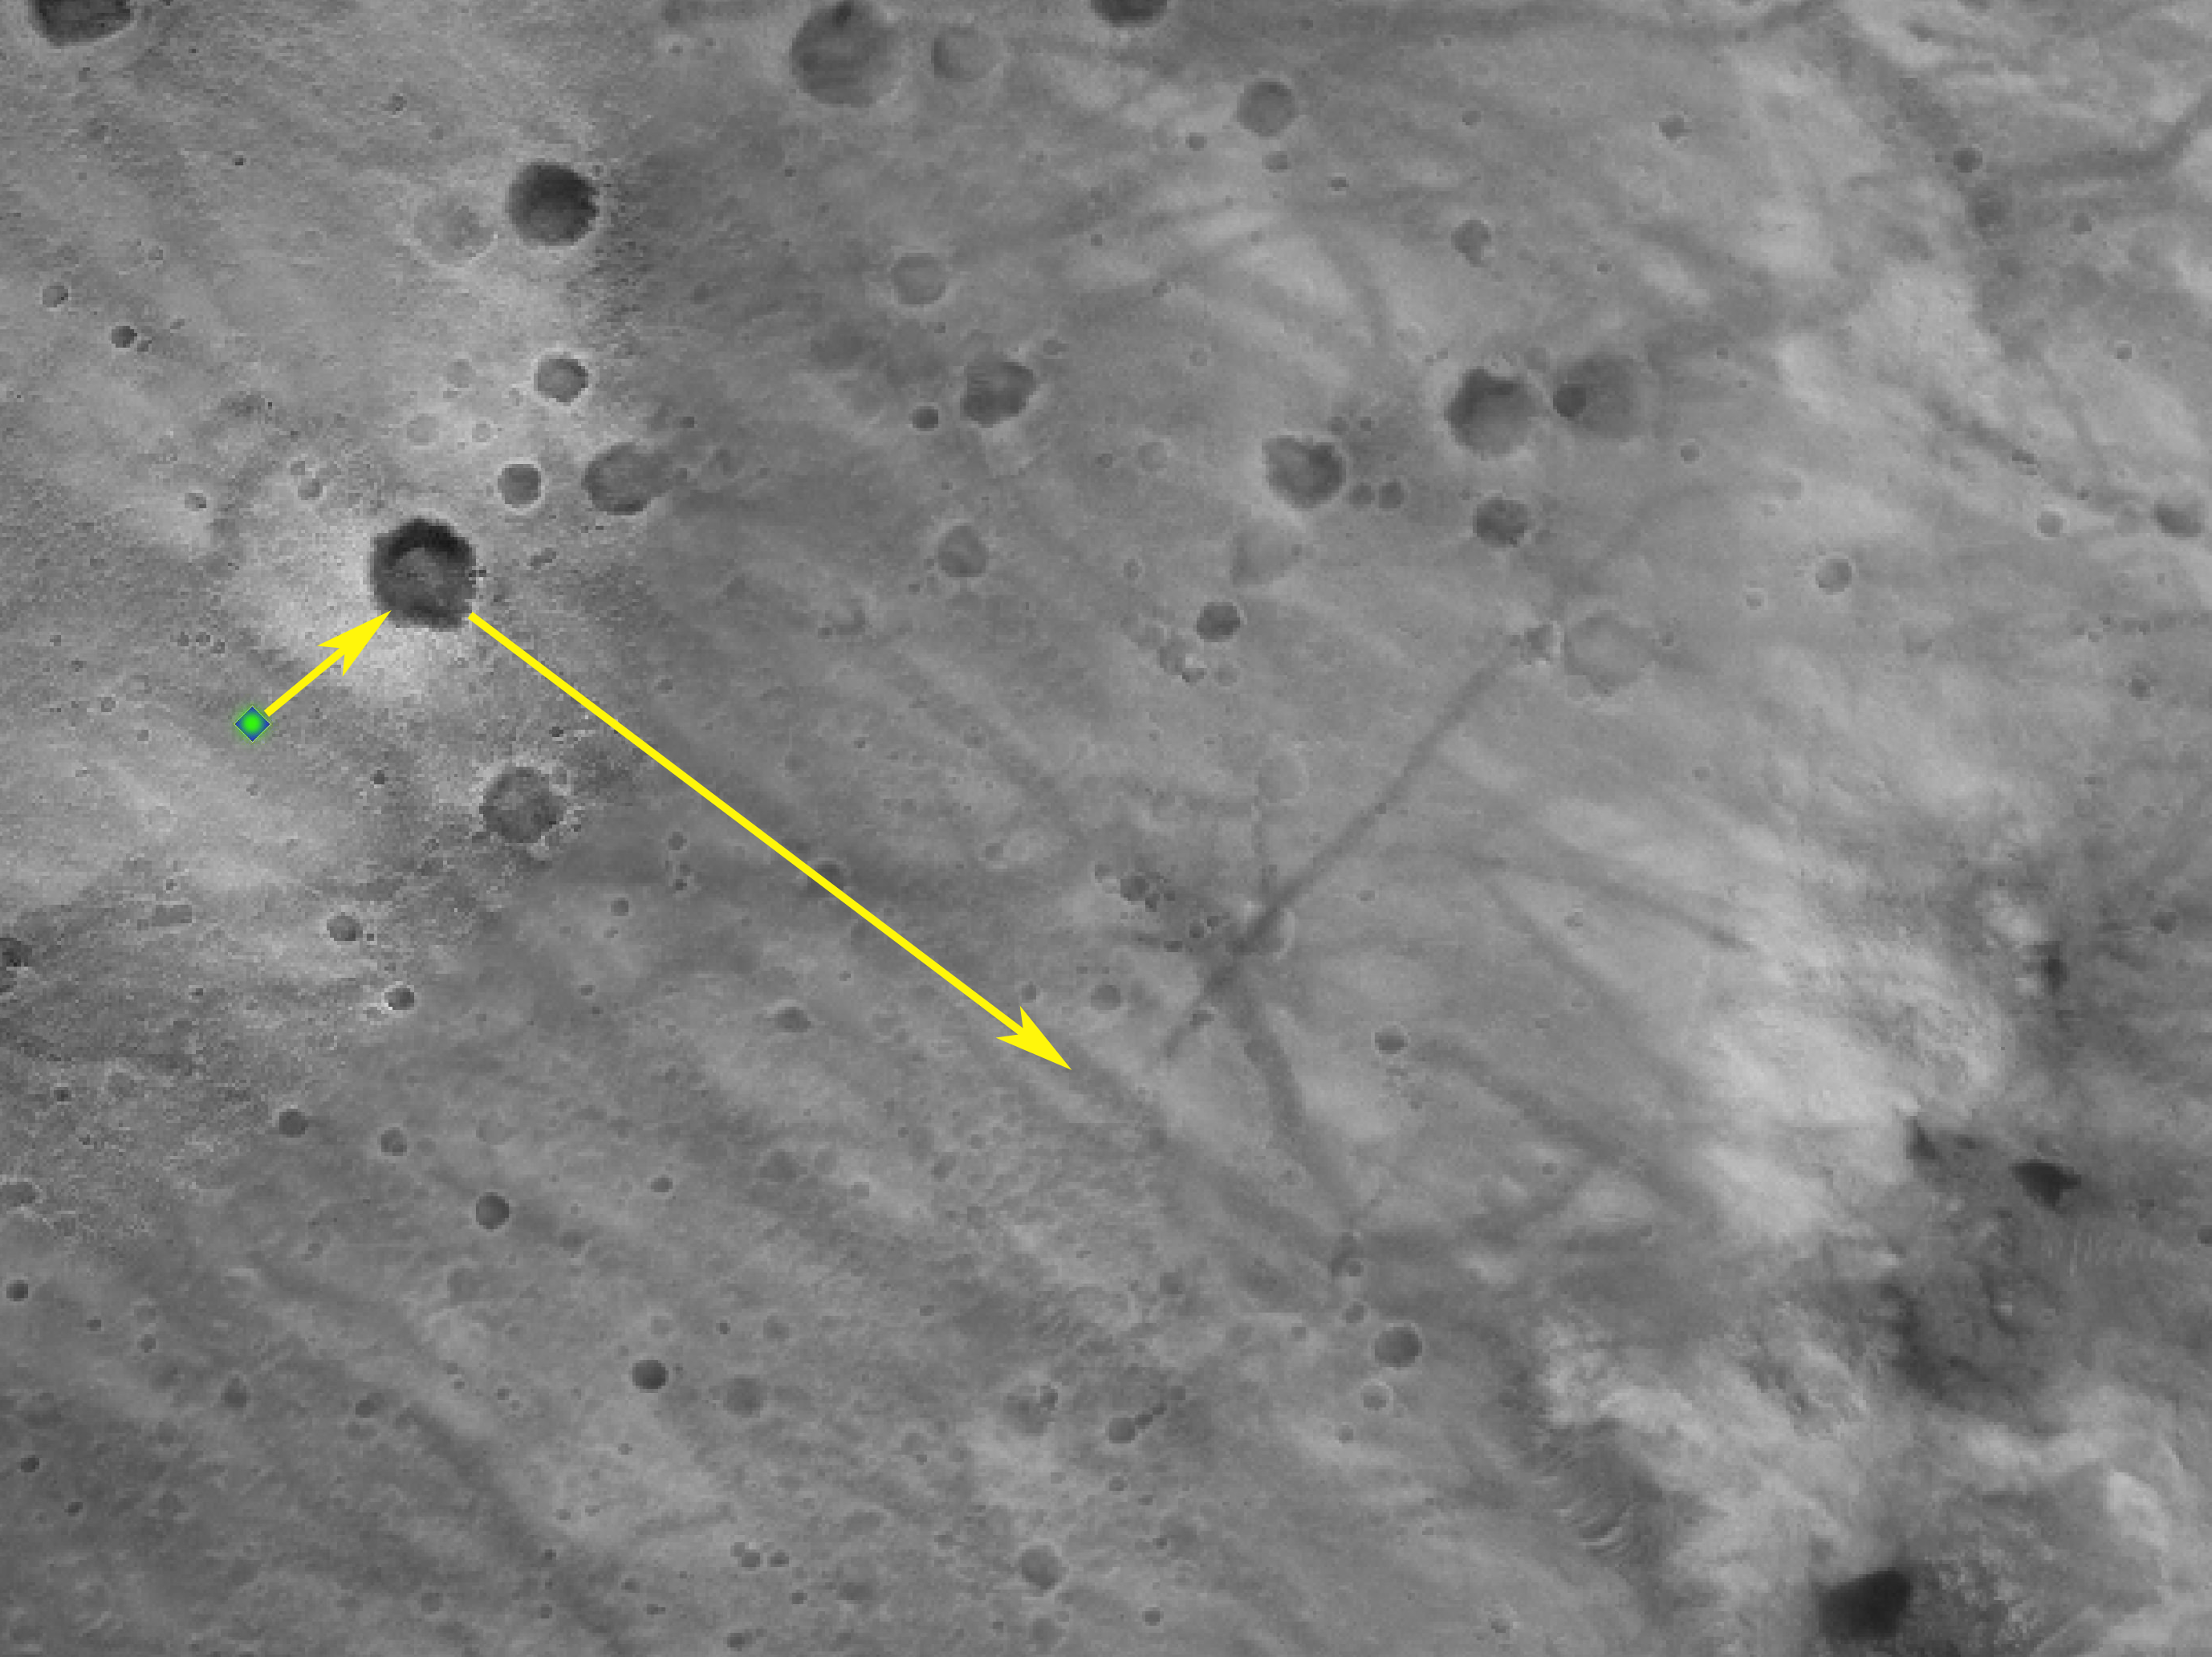

Opportunity Rocks!

This high-resolution image captured by the Mars Exploration Rover Opportunity’s panoramic camera shows in superb detail a portion of the puzzling rock outcropping that scientists are eagerly planning to investigate. Presently, Opportunity is on its lander facing northeast; the outcropping lies to the northwest. These layered rocks measure only 10 centimeters (4 inches) tall and are thought to be either volcanic ash deposits or sediments carried by water or wind. The small rock in the center is about the size of a golf ball.

Credit: NASA/JPL/Cornell